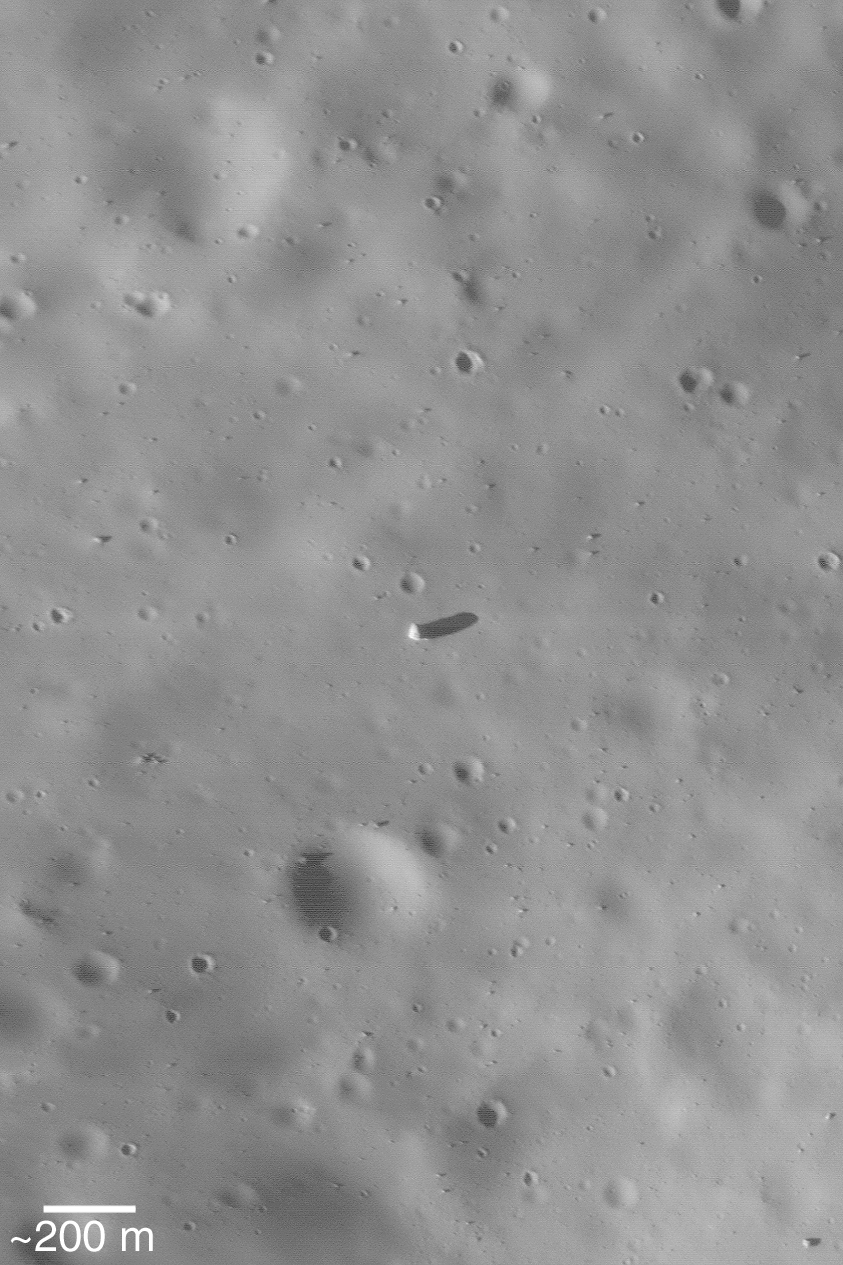

Boulders on Phobos

MGS MOC Release No. MOC2-485, 16 September 2003

In 1998, the Mars Global Surveyor (MGS) spacecraft made four passes by the innermost of the two martian satellites, Phobos. The fourth pass, made just over 5 years ago on 12 September 1998, offered the Mars Orbiter Camera (MOC) the opportunity to acquire the highest resolution images of the moon, ever. This wonderful 5-year-old picture highlights the surface of Phobos. Several large boulders can be seen, including a very large one near the center that is about 85 meters (~280 feet) in diameter. Most of the boulders may have been ejected from the largest impact crater on Phobos, Stickney. Sunlight illuminates the scene from the left/lower left.

Credit: NASA/JPL/Malin Space Science Systems